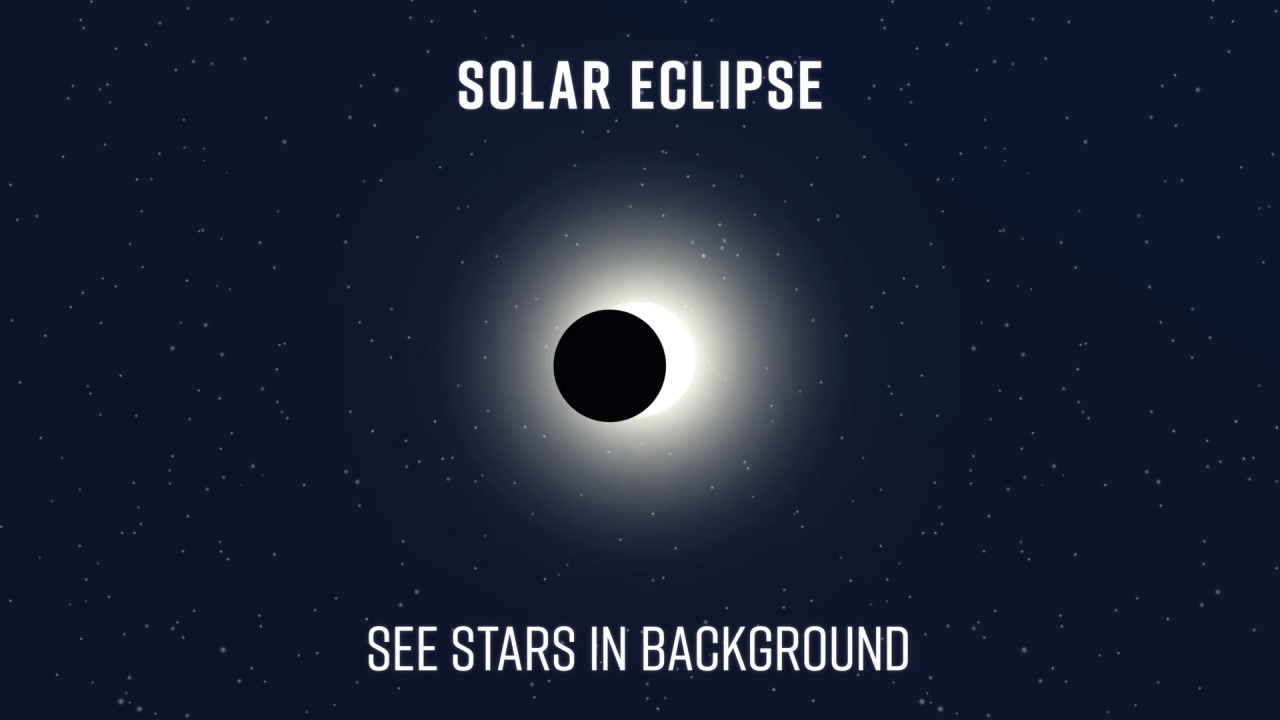

Eclipse/Coronagraphy Animation

During an eclipse, the Moon blocks the light of the Sun, allowing us to view stars that would normally be overwhelmed by the Sun’s glare. Similarly, a coronagraph acts as an “artificial eclipse” to block the light from a star, allowing planets that would otherwise be lost in the star’s glare to be seen.

Credit: Video: NASA, ESA, CSA, Leah Hustak (STScI)